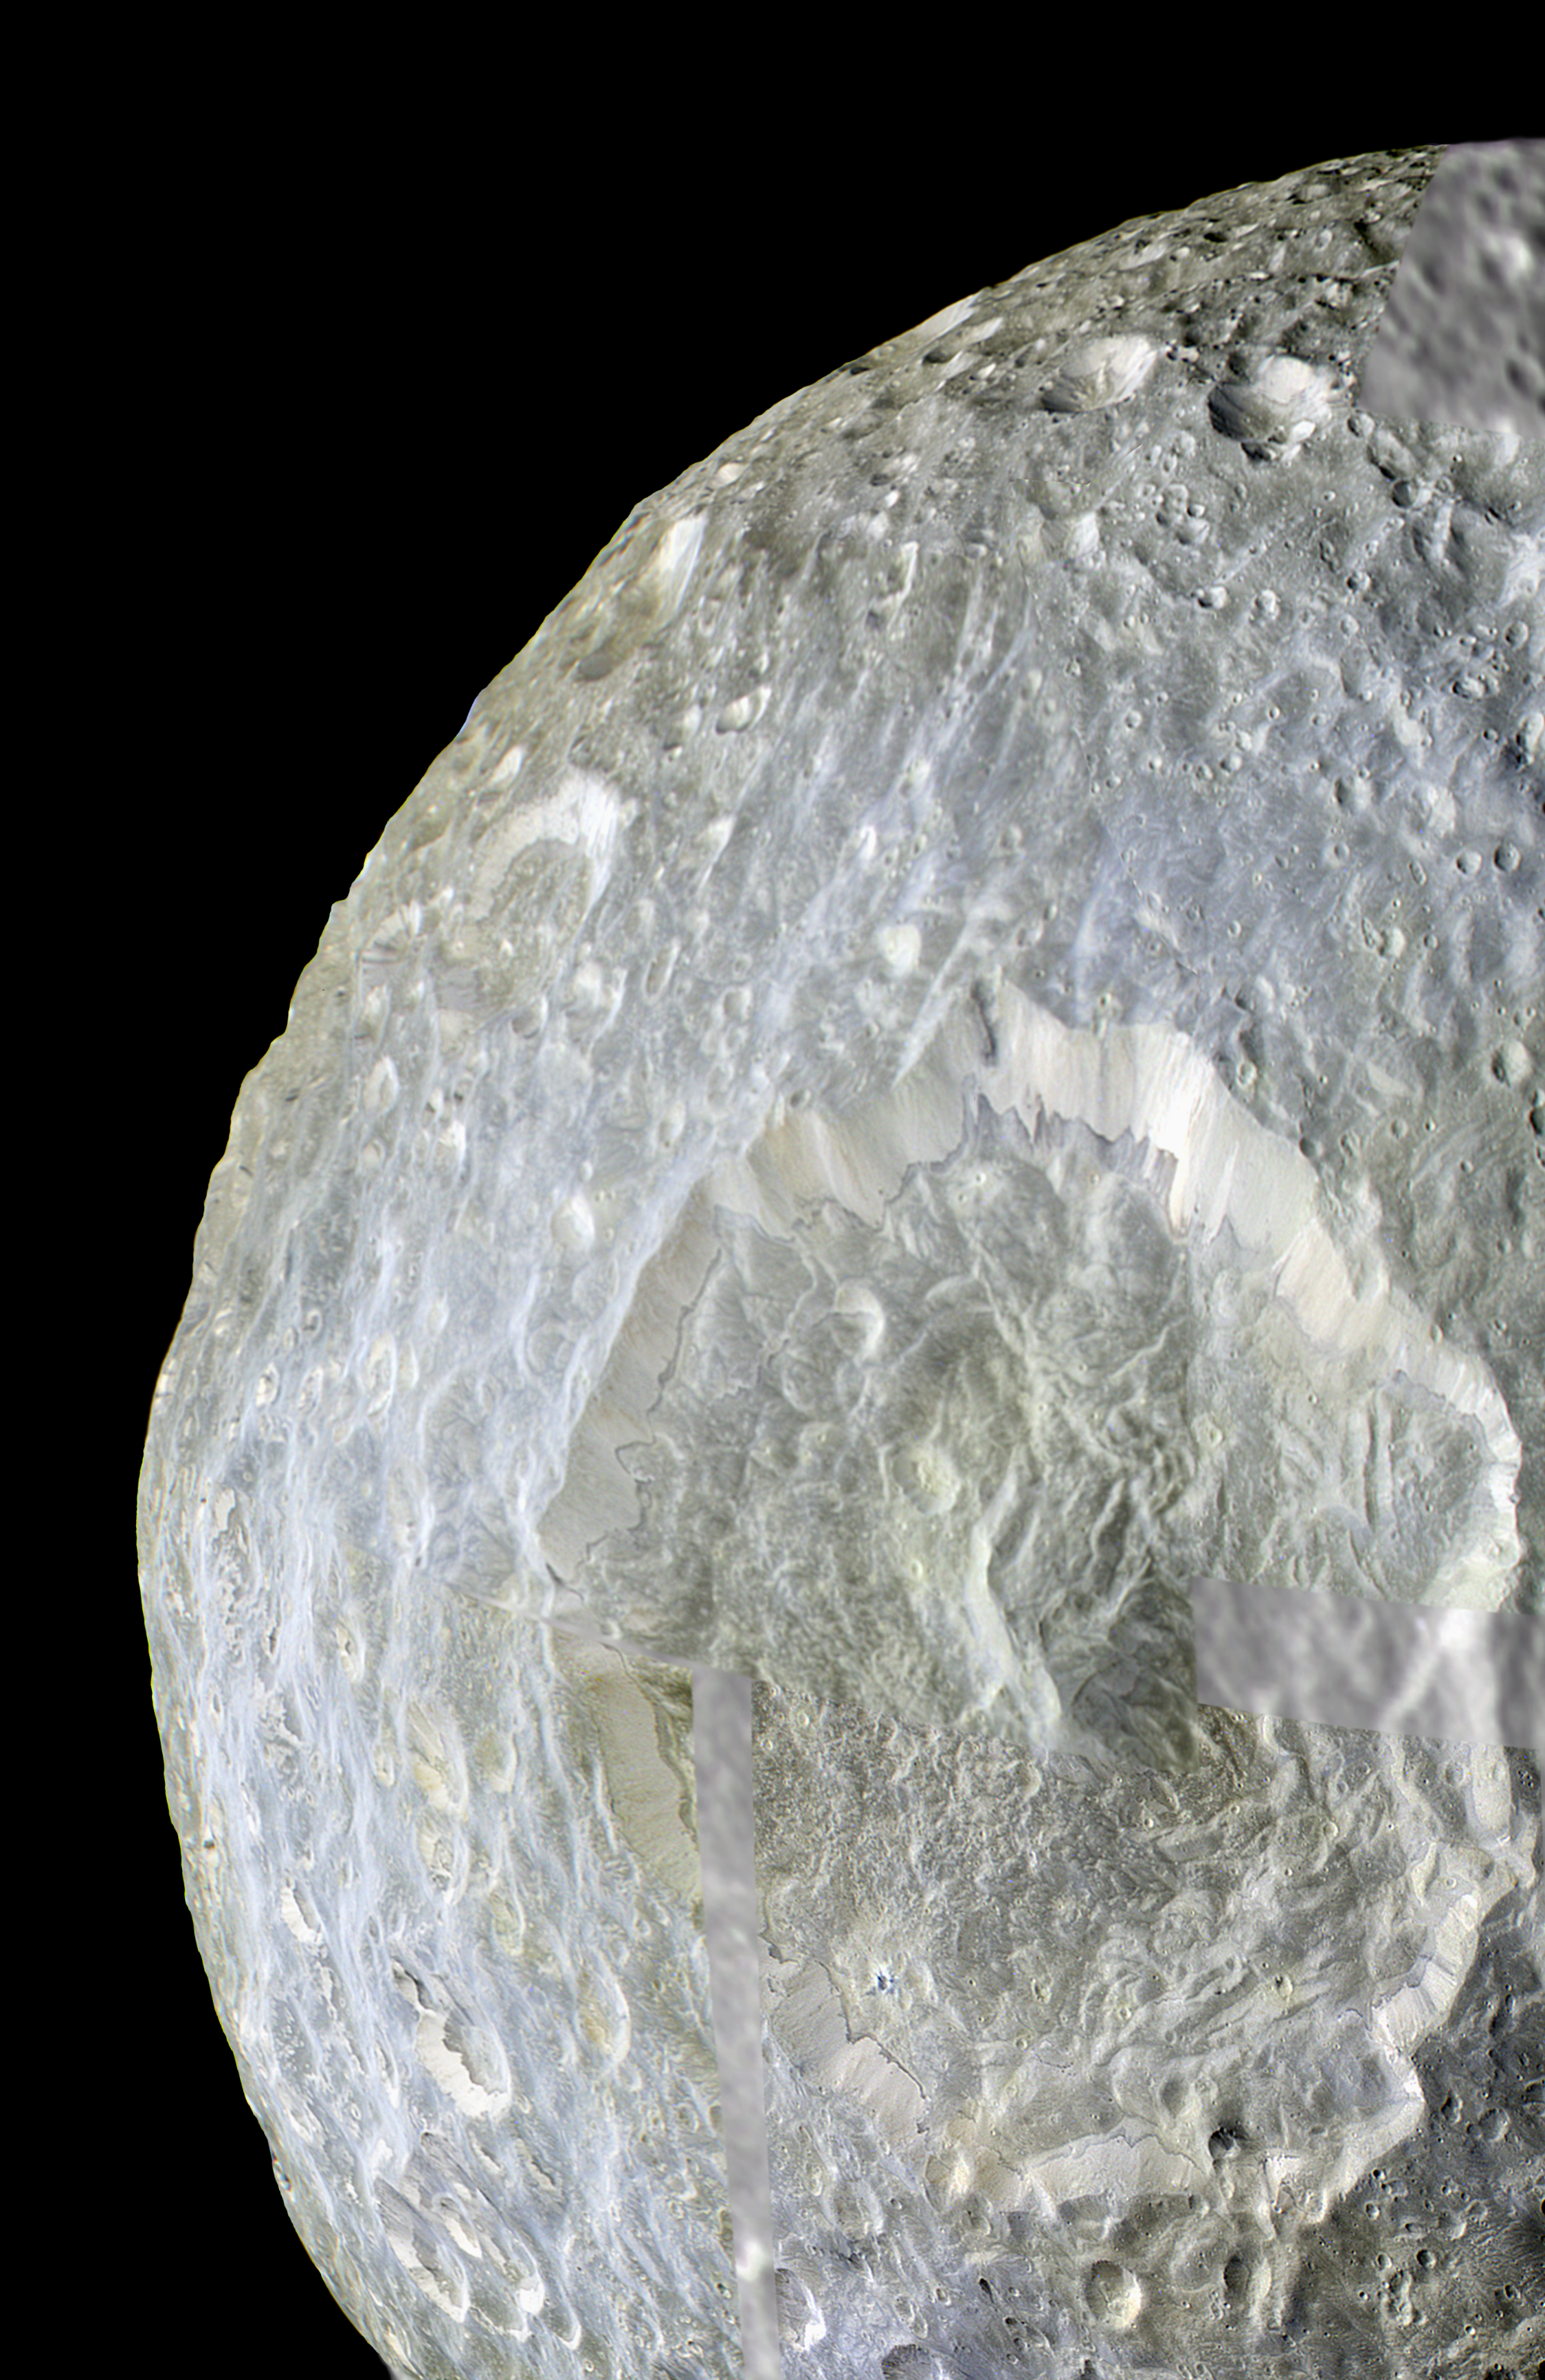

Color Near Herschel Crater

Subtle color differences on Saturn’s moon Mimas are apparent in this false-color view of Herschel Crater captured by NASA’s Cassini spacecraft during its closest-ever flyby of that moon.

The image shows terrain-dependent color variations, particularly the contrast between the bluish materials in and around Herschel Crater (130 kilometers, or 80 miles, wide) and the greenish cast on older, more heavily cratered terrain elsewhere. The origin of the color differences is not yet understood, but may be caused by subtle differences in the surface composition between the two terrains. False color images from Cassini’s previous closest encounter, in 2005, also showed such variations (see PIA06257).

Herschel Crater covers most of the bottom of this image. To create this false-color view, ultraviolet, green and infrared images were combined into a single picture that exaggerates the color differences of terrain on the moon. These data were combined with a high-resolution image taken in visible light to provide the high-resolution information from the clear-filter image and the color information from the ultraviolet, green and infrared filter images.

The natural color of Mimas visible to the human eye may be a uniform gray or yellow color, but this mosaic has been contrast-enhanced and shows differences at other wavelengths of light.

During its closest-ever flyby on Feb. 13, 2010, Cassini came within about 9,500 kilometers (5,900 miles) of Mimas. This view looks toward the northern part of the hemisphere of Mimas that leads in the moon’s orbit around Saturn. Mimas is 396 kilometers (246 miles) across. North on Mimas is up and rotated 12 degrees to the left.

The images were obtained with Cassini’s narrow-angle camera on that day at a distance of approximately 16,000 kilometers (10,000 miles) from Mimas. The images were re-projected into an orthographic map projection. A black and white image, taken in visible light with the wide-angle camera, is used to fill in parts of the mosaic. Image scale is 90 meters (295 feet) per pixel.

The Cassini-Huygens mission is a cooperative project of NASA, the European Space Agency and the Italian Space Agency. The Jet Propulsion Laboratory, a division of the California Institute of Technology in Pasadena, manages the mission for NASA’s Science Mission Directorate in Washington. The Cassini orbiter and its two onboard cameras were designed, developed and assembled at JPL. The imaging team is based at the Space Science Institute, Boulder, Colo.

Credit: NASA/JPL/Space Science Institute